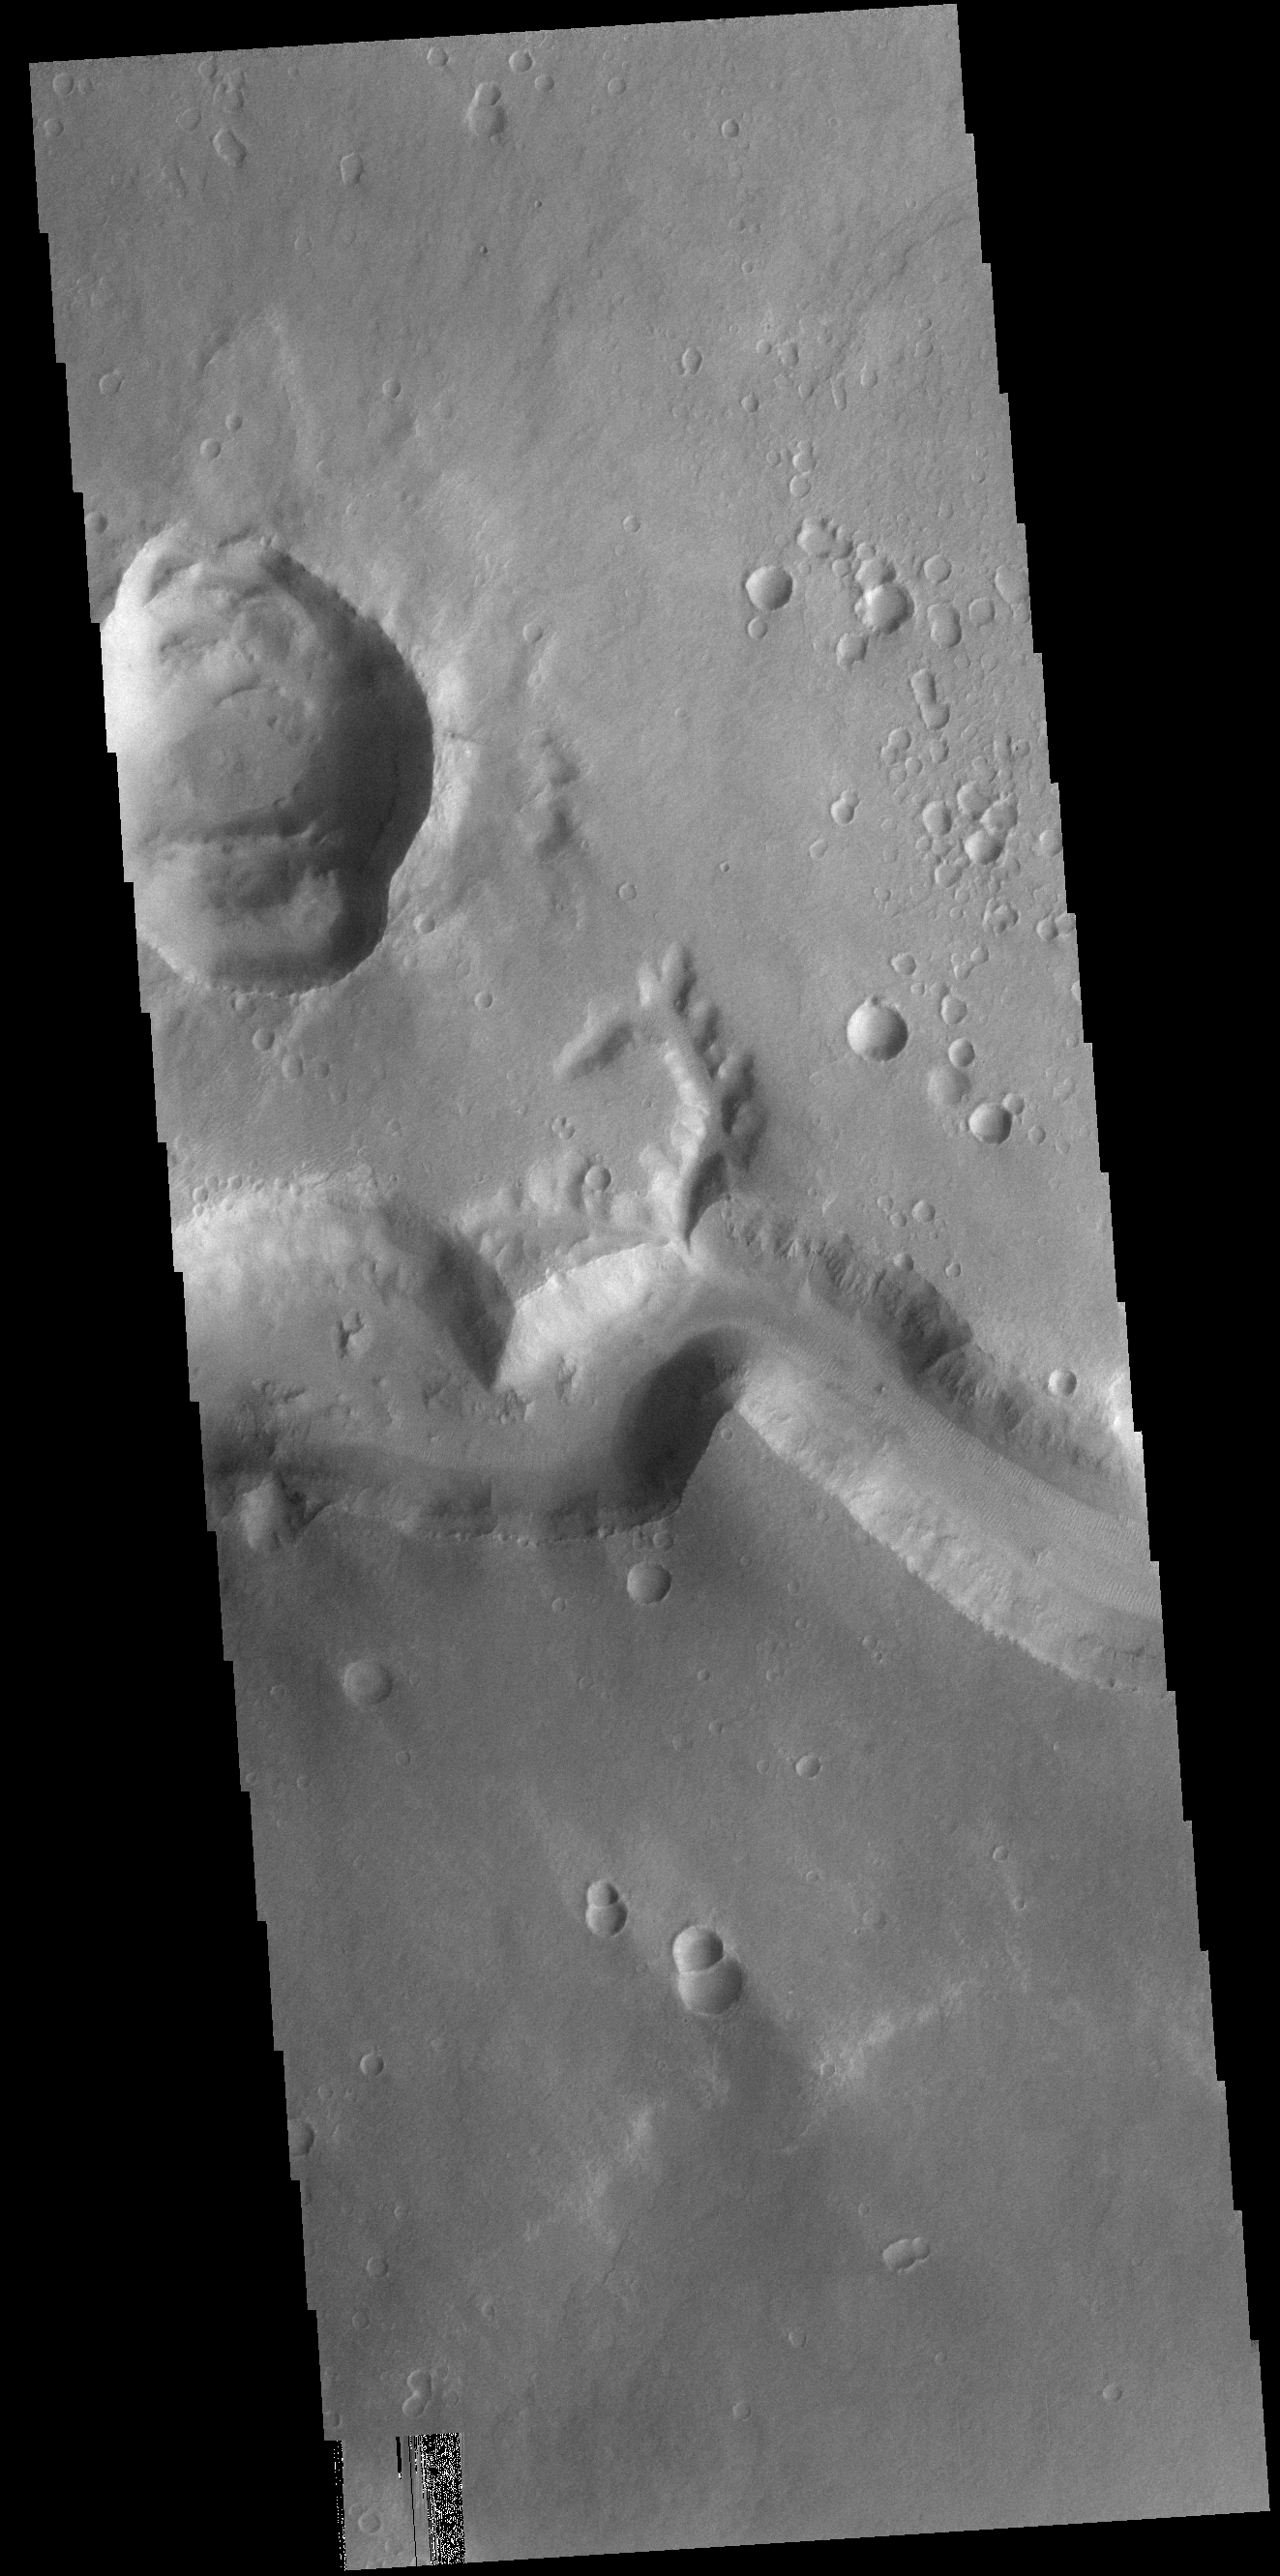

Nirgal Vallis

Today’s VIS image shows a small section of Nirgal Vallis. Nirgal Vallis is located in Noachis Terra.

Credit: NASA/JPL-Caltech/ASU